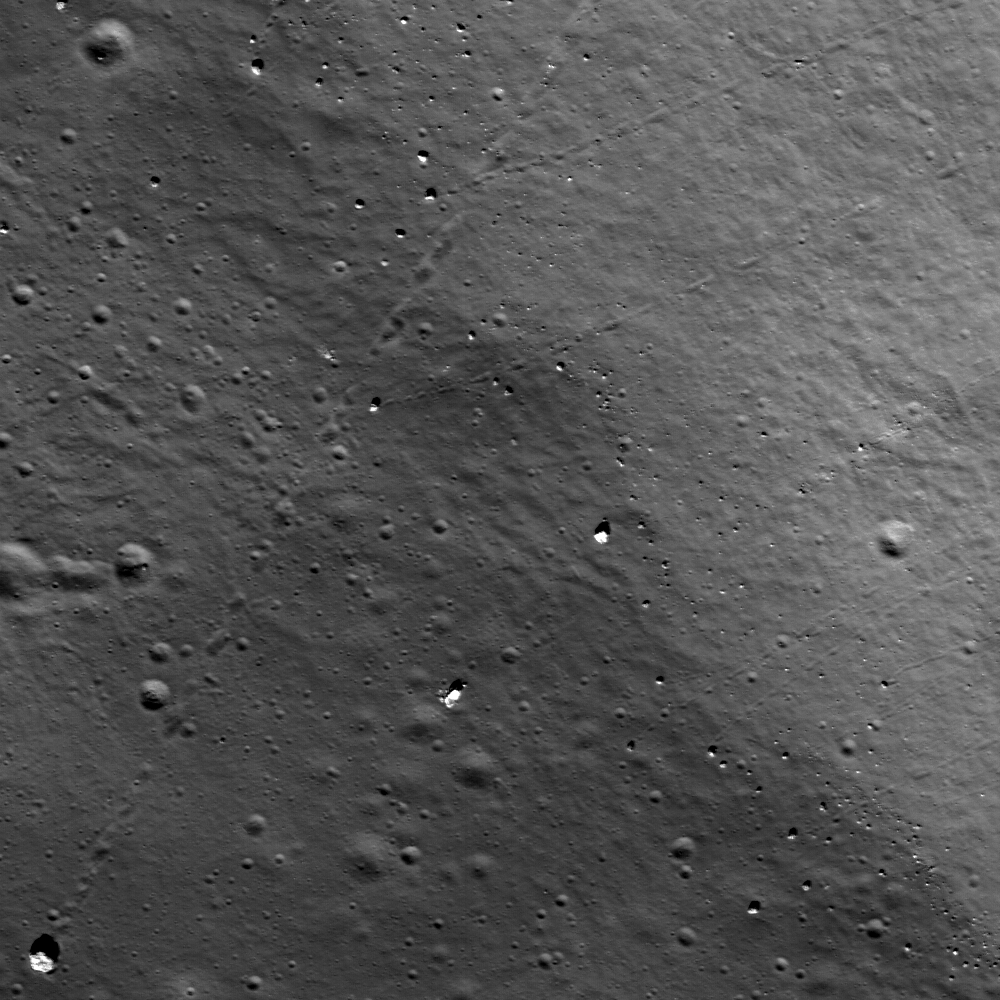

Bouncing, Bounding Boulders!

Many boulder trails are found on the lunar crater walls and basin massifs. Some of the trails are smooth and nearly straight while others are curvy or gouge into the surface. In many cases by following a boulder’s trail you are led back to its point of origin, useful information for a future geologist sampling otherwise unreachable points. Image width is 600-m across, north is up, and the boulder in the lower left-hand corner is 15-m across, unnamed 15-km diamater crater southwest of Rowland crater.

NASA’s Goddard Space Flight Center built and manages the mission for the Exploration Systems Mission Directorate at NASA Headquarters in Washington. The Lunar Reconnaissance Orbiter Camera was designed to acquire data for landing site certification and to conduct polar illumination studies and global mapping. Operated by Arizona State University, the LROC facility is part of the School of Earth and Space Exploration (SESE). LROC consists of a pair of narrow-angle cameras (NAC) and a single wide-angle camera (WAC). The mission is expected to return over 70 terabytes of image data.

Credit: NASA/GSFC/Arizona State University